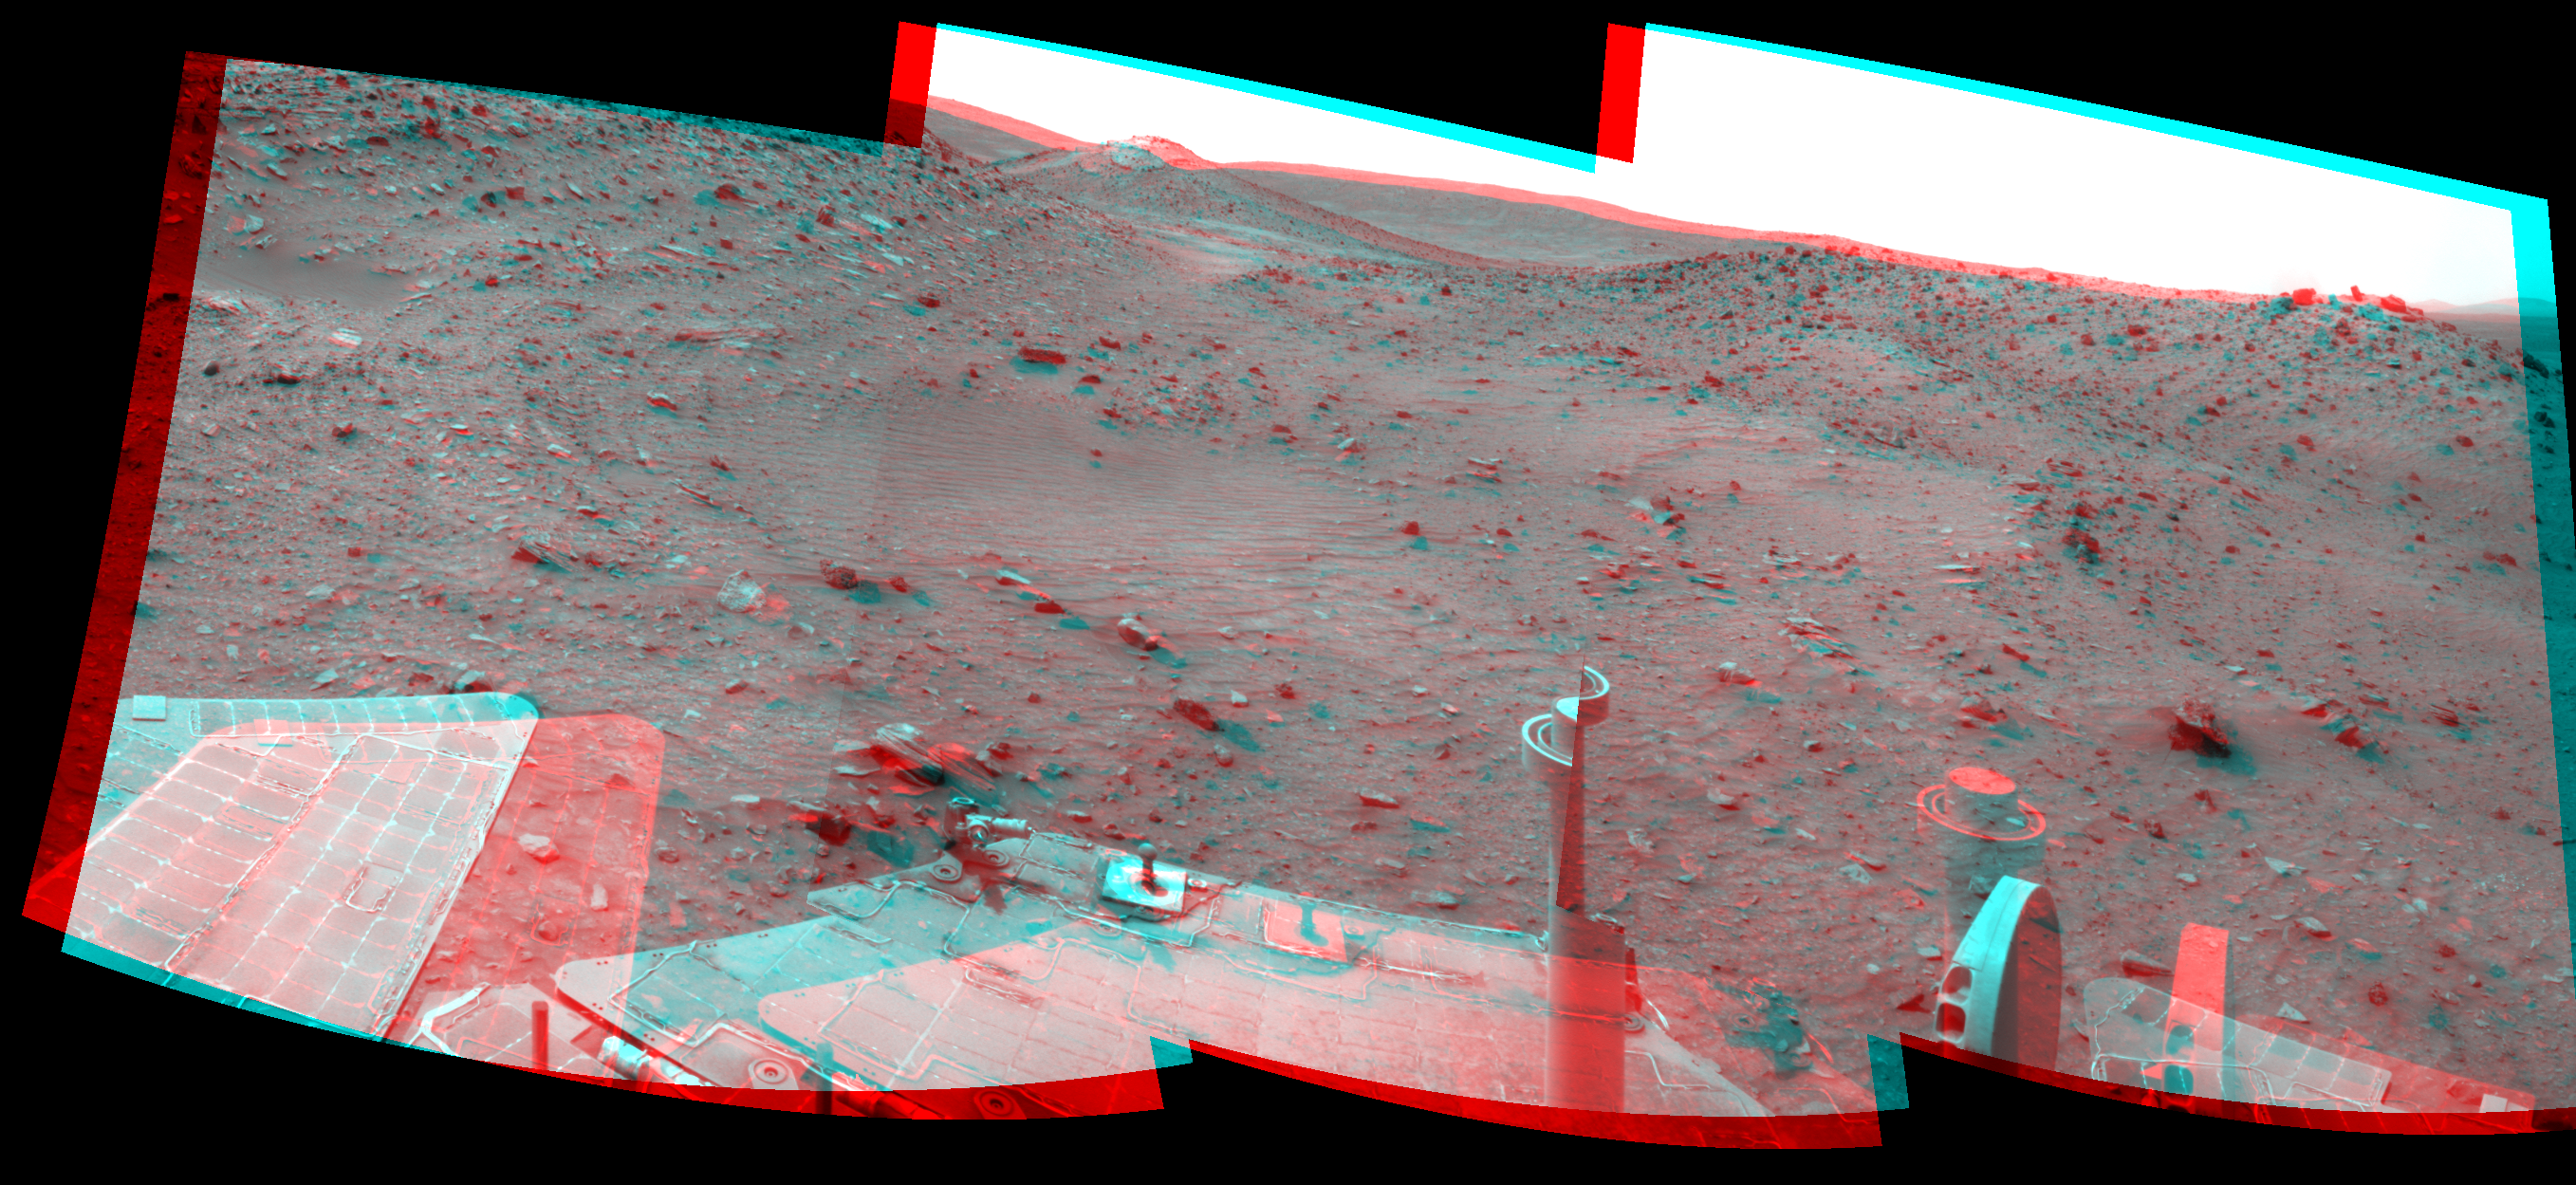

Spirit’s Look Ahead on Sol 1869 (Stereo)

Left-eye view of a color stereo pair for PIA12139

Right-eye view of a color stereo pair for PIA12139

This stereo scene combines frames taken by the navigation camera on NASA’s Mars Exploration Rover Spirit during the 1,869th Martian day, or sol, of Spirit’s mission on Mars (April 6, 2009). It spans 120 degrees, with south at the center. The view appears three-dimensional when viewed through red-blue glasses with the red lens on the left.

The view is from the position Spirit reached with a 17.5-meter (57-foot) southward drive on the preceding sol. The foreground includes terrain that the rover covered in its next two drives, when it traveled 12.7 meters (42 feet) southward on Sol 1870 (April 7, 2009) and an additional 7 meters (23 feet) on Sol 1871 (April 8, 2009).

On the far left of the image is the slope of the western edge of the low plateau called “Home Plate.” On the right, in the middle distance, is a ridge called “Tsiolkovsky.” Behind the saddle between Home Plate and Tsiolkovsky is a mound capped with light-toned rock and called “Von Braun,” a possible destination for Spirit to investigate in the future.

Spirit was driving toward Von Braun when the rover became embedded in soft soil at a site called “Troy” by Sol 1899 (May 6, 2009). The soft soil at Troy was covered with a darker layer before Spirit’s wheels broke through that top layer and revealed lighter material, so the site is inconspicuous in the middle distance toward Von Braun in this image.

This scene combines right-eye and left-eye views presented as cylindrical-perspective projections with geometric seam correction.

Credit: NASA/JPL-Caltech